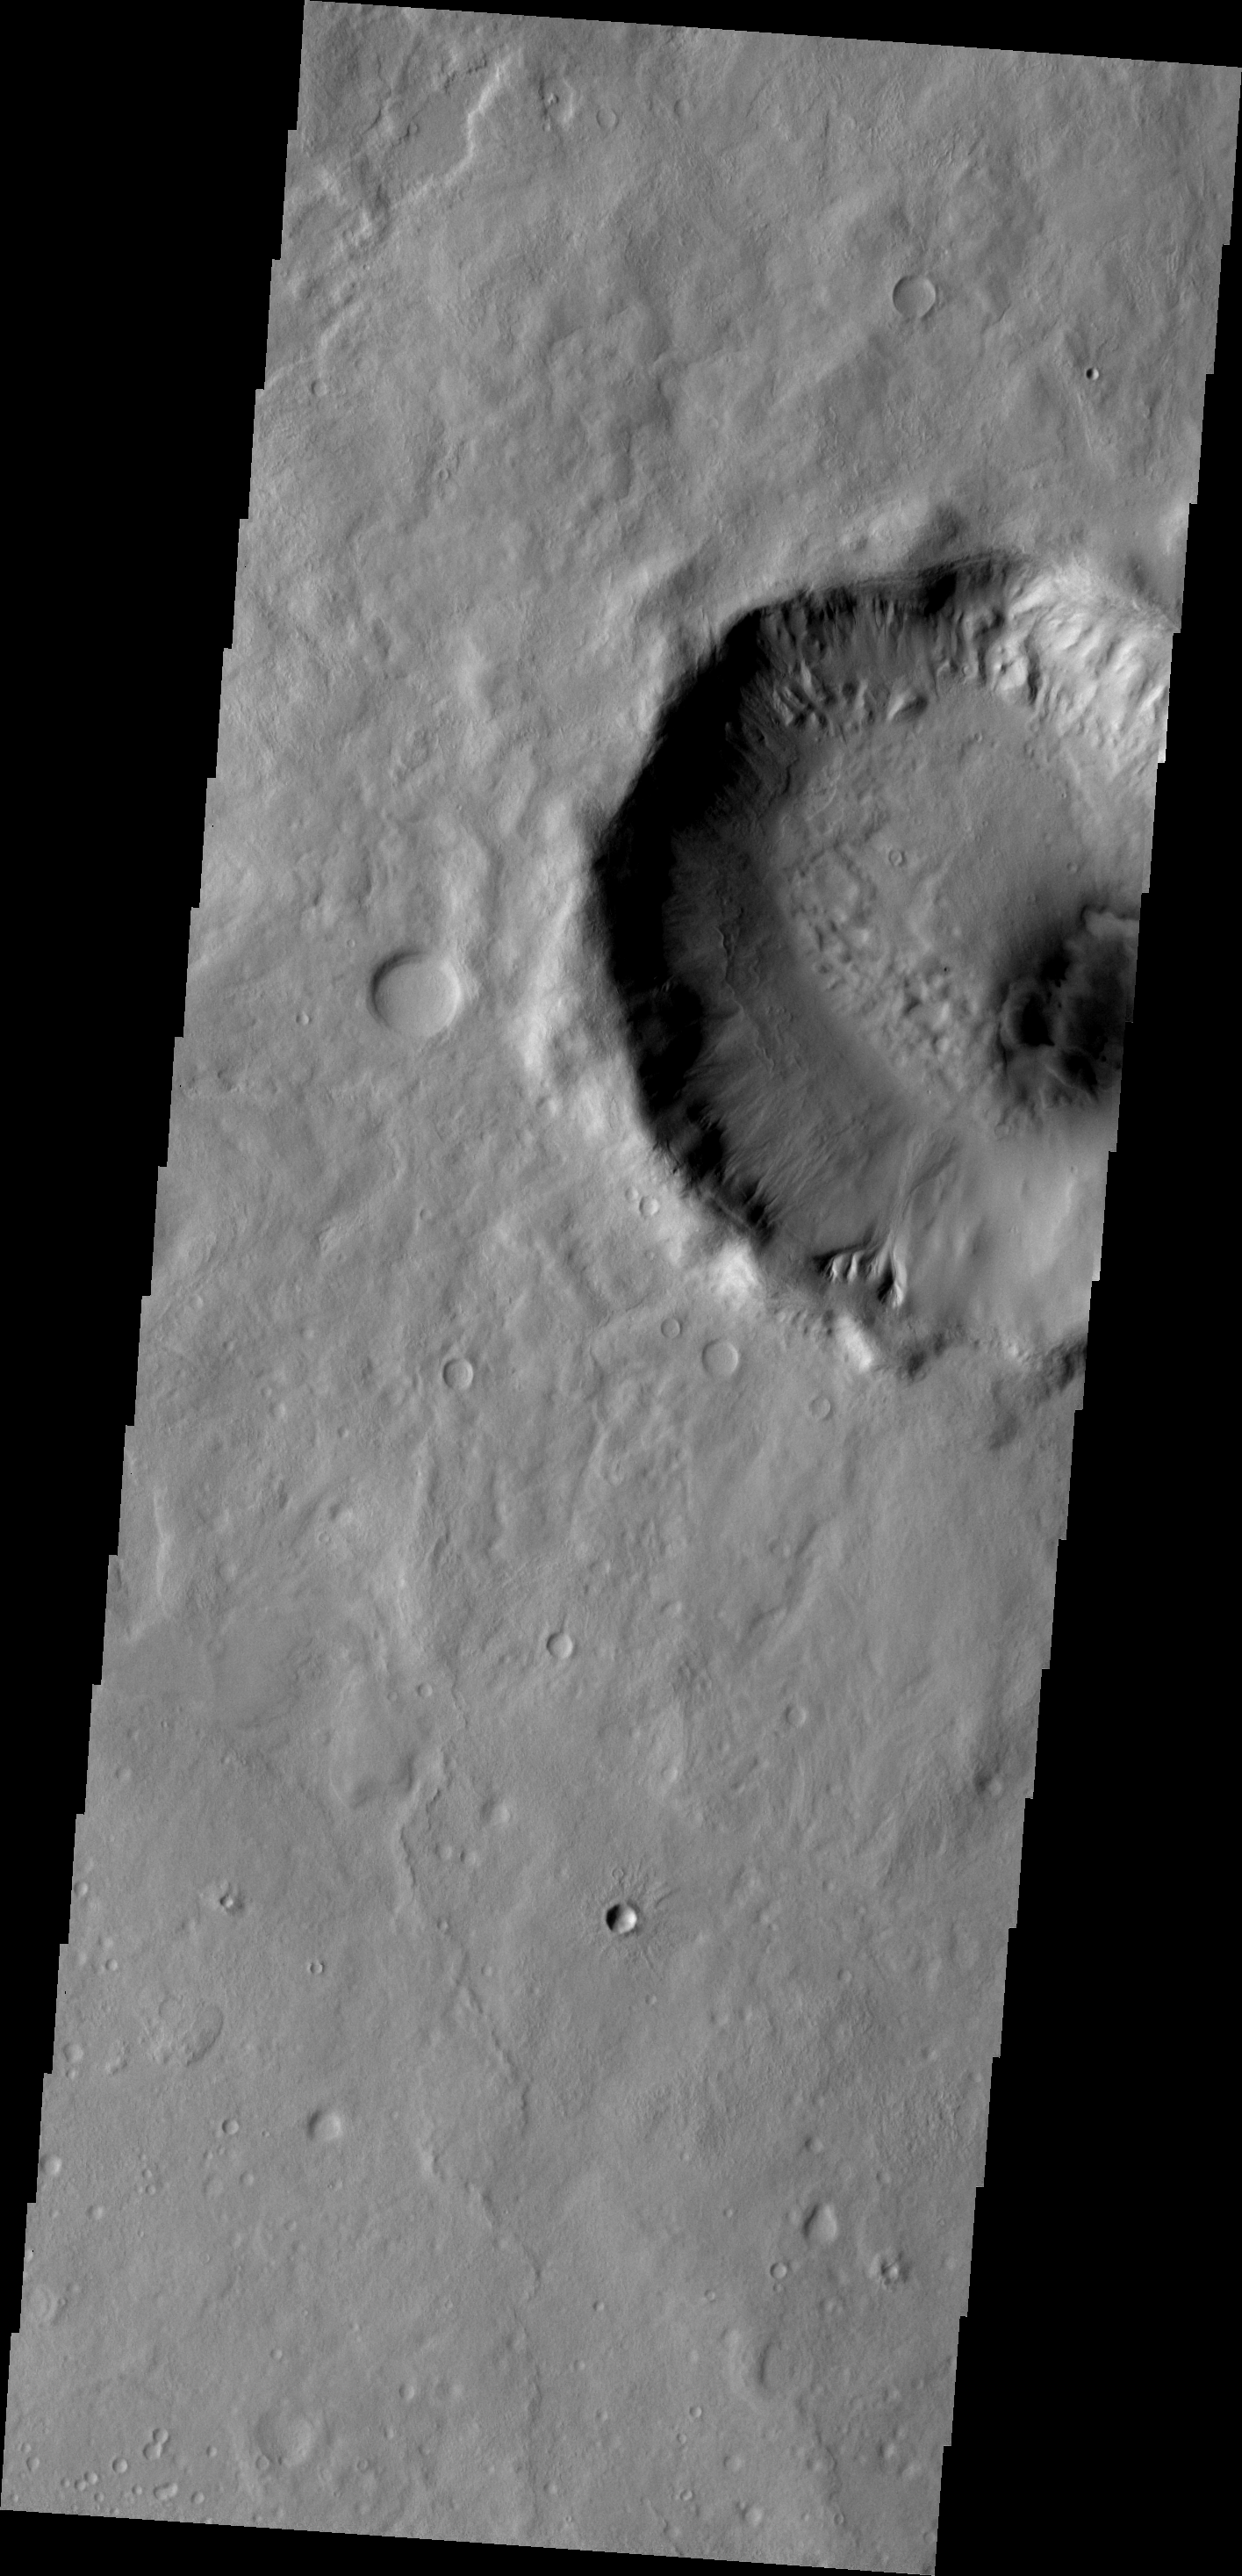

Gullies

Several gullies are located on the rim of this unnamed crater located on the margin between Tempe Terra and Acidalia Planitia.

Image information: VIS instrument. Latitude 46.7N, Longitude 307.5E. 19 meter/pixel resolution.

Please see the THEMIS Data Citation Note for details on crediting THEMIS images.

Note: this THEMIS visual image has not been radiometrically nor geometrically calibrated for this preliminary release. An empirical correction has been performed to remove instrumental effects. A linear shift has been applied in the cross-track and down-track direction to approximate spacecraft and planetary motion. Fully calibrated and geometrically projected images will be released through the Planetary Data System in accordance with Project policies at a later time.

NASA’s Jet Propulsion Laboratory manages the 2001 Mars Odyssey mission for NASA’s Office of Space Science, Washington, D.C. The Thermal Emission Imaging System (THEMIS) was developed by Arizona State University, Tempe, in collaboration with Raytheon Santa Barbara Remote Sensing. The THEMIS investigation is led by Dr. Philip Christensen at Arizona State University. Lockheed Martin Astronautics, Denver, is the prime contractor for the Odyssey project, and developed and built the orbiter. Mission operations are conducted jointly from Lockheed Martin and from JPL, a division of the California Institute of Technology in Pasadena.

Credit: NASA/JPL/ASU